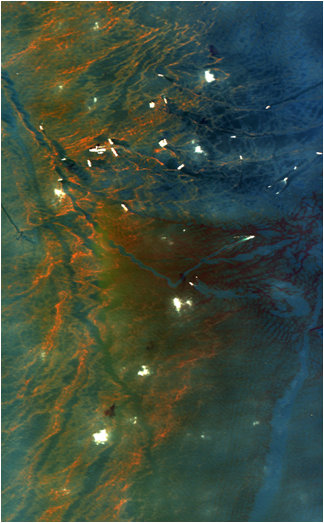

NASA’s AVIRIS Aids in Gulf Oil Spill Response

Figure 1

Figure 2Figure 3

This image from NASA’s Airborne Visible/Infrared Imaging Spectrometer instrument (AVIRIS) was collected on May 17, 2010, over the site of the Deepwater Horizon BP oil spill disaster. In the image, crude oil on the surface appears orange to brown. The measurements made by AVIRIS for each point in this image allow scientists to detail the characteristics of the oil on the surface using spectroscopic methods. AVIRIS has measured more than 100,000 square kilometers (38,610 square miles) of data in support of the national oil spill response.

AVIRIS extensively mapped the region impacted by the Deepwater Horizon BP oil rig disaster during 11 flights conducted between May 6 and May 25, 2010, at the request of the National Oceanic and Atmospheric Administration. Flying at altitudes of up to 19,800 meters (65,000 feet) aboard a NASA ER-2 aircraft from NASA’s Dryden Flight Research Center, Edwards, Calif., AVIRIS is employing imaging spectroscopy to map the occurrence and condition of oil on the surface of the Gulf and to estimate the amount of oil on the surface in order to help scientists and responding agencies better understand the spill and how to address its effects. In addition, coastline maps created from the AVIRIS overflights will be used to provide a baseline of ecosystems and habitats that can be compared with data from future AVIRIS flights to assess the impacts of the spill.

Figure 1 depicts AVIRIS imaging spectrometer measurements along the Gulf coast to measure the characteristics and condition of the ecosystem and habitat prior to possible oil contamination and impact. The location is near Johnson’s Bayou and along the Gulf Beach Highway, between Port Arthur, La., to the west and Cameron, La., to the east. The west corner of the image includes part of the Texas Point National Wildlife Refuge. The 224 wavelengths of light measured by AVIRIS from the visible to infrared are depicted in the top and left panels. The spectrum measured for each point in the image will be used to help assess the characteristics and conditions of the coastal ecosystems and habitats.

AVIRIS data provide scientists with many different types of information about the spill. Spectroscopic laboratory analyses of the data are providing useful information about the absorption features of the crude oil’s carbon-hydrogen bonds. Researchers at the U.S. Geological Survey’s Spectroscopy Laboratory in Golden, Colo., are working to determine the characteristics of the oil based upon the AVIRIS measured spectral signature. As shown in Figure 2, acquired May 17, 2010, the signature of the oil measured in the infrared portion of the spectrum enables a new spectroscopically-based approach for measuring the occurrence and condition of oil and estimating the thickness of oil on the surface of the water.

Figure 3 depicts AVIRIS oil spill flight line measurements acquired on May 17, 2010, superimposed on a background regional image.

AVIRIS is a unique NASA science instrument that measures the complete solar reflected portion of the electromagnetic spectrum with unmatched spectral range, calibration accuracy and signal-to-noise ratio. AVIRIS spectra are measured from 370 to 2,500 nanometers at 9.8-nanometer intervals. Images are acquired with 20-, 6- or 4-meter (66-, 20, or 13-feet) spatial resolution with a 34 degree swath. Up to 100 million spectra are measured in image format on each flight. The spectral image measurements are provided in orthorectified (geometrically corrected) format for direct use by scientists.

Credit: NASA/JPL-Caltech/Dryden/USGS/UC Santa Barbara